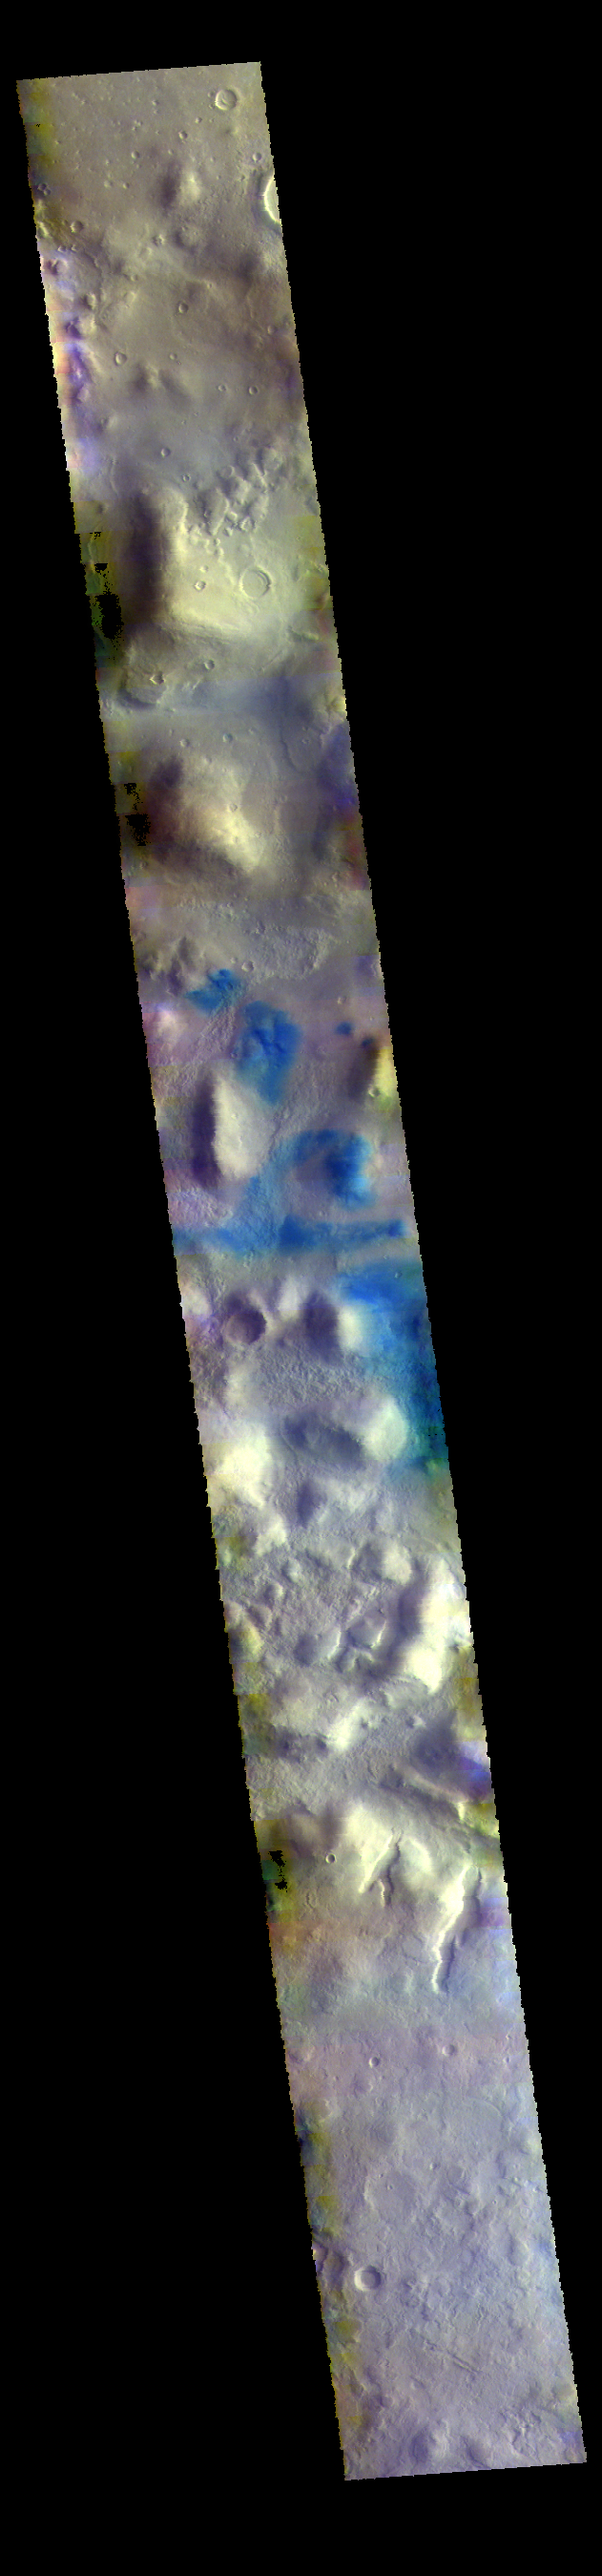

Terra Sabaea – False Color

Today’s VIS image shows part of northern Terra Sabaea, where hills are common. The blue tones are usually locations of basaltic sand.

The THEMIS VIS camera contains 5 filters. The data from different filters can be combined in multiple ways to create a false color image. These false color images may reveal subtle variations of the surface not easily identified in a single band image.

Credit: NASA/JPL-Caltech/ASU